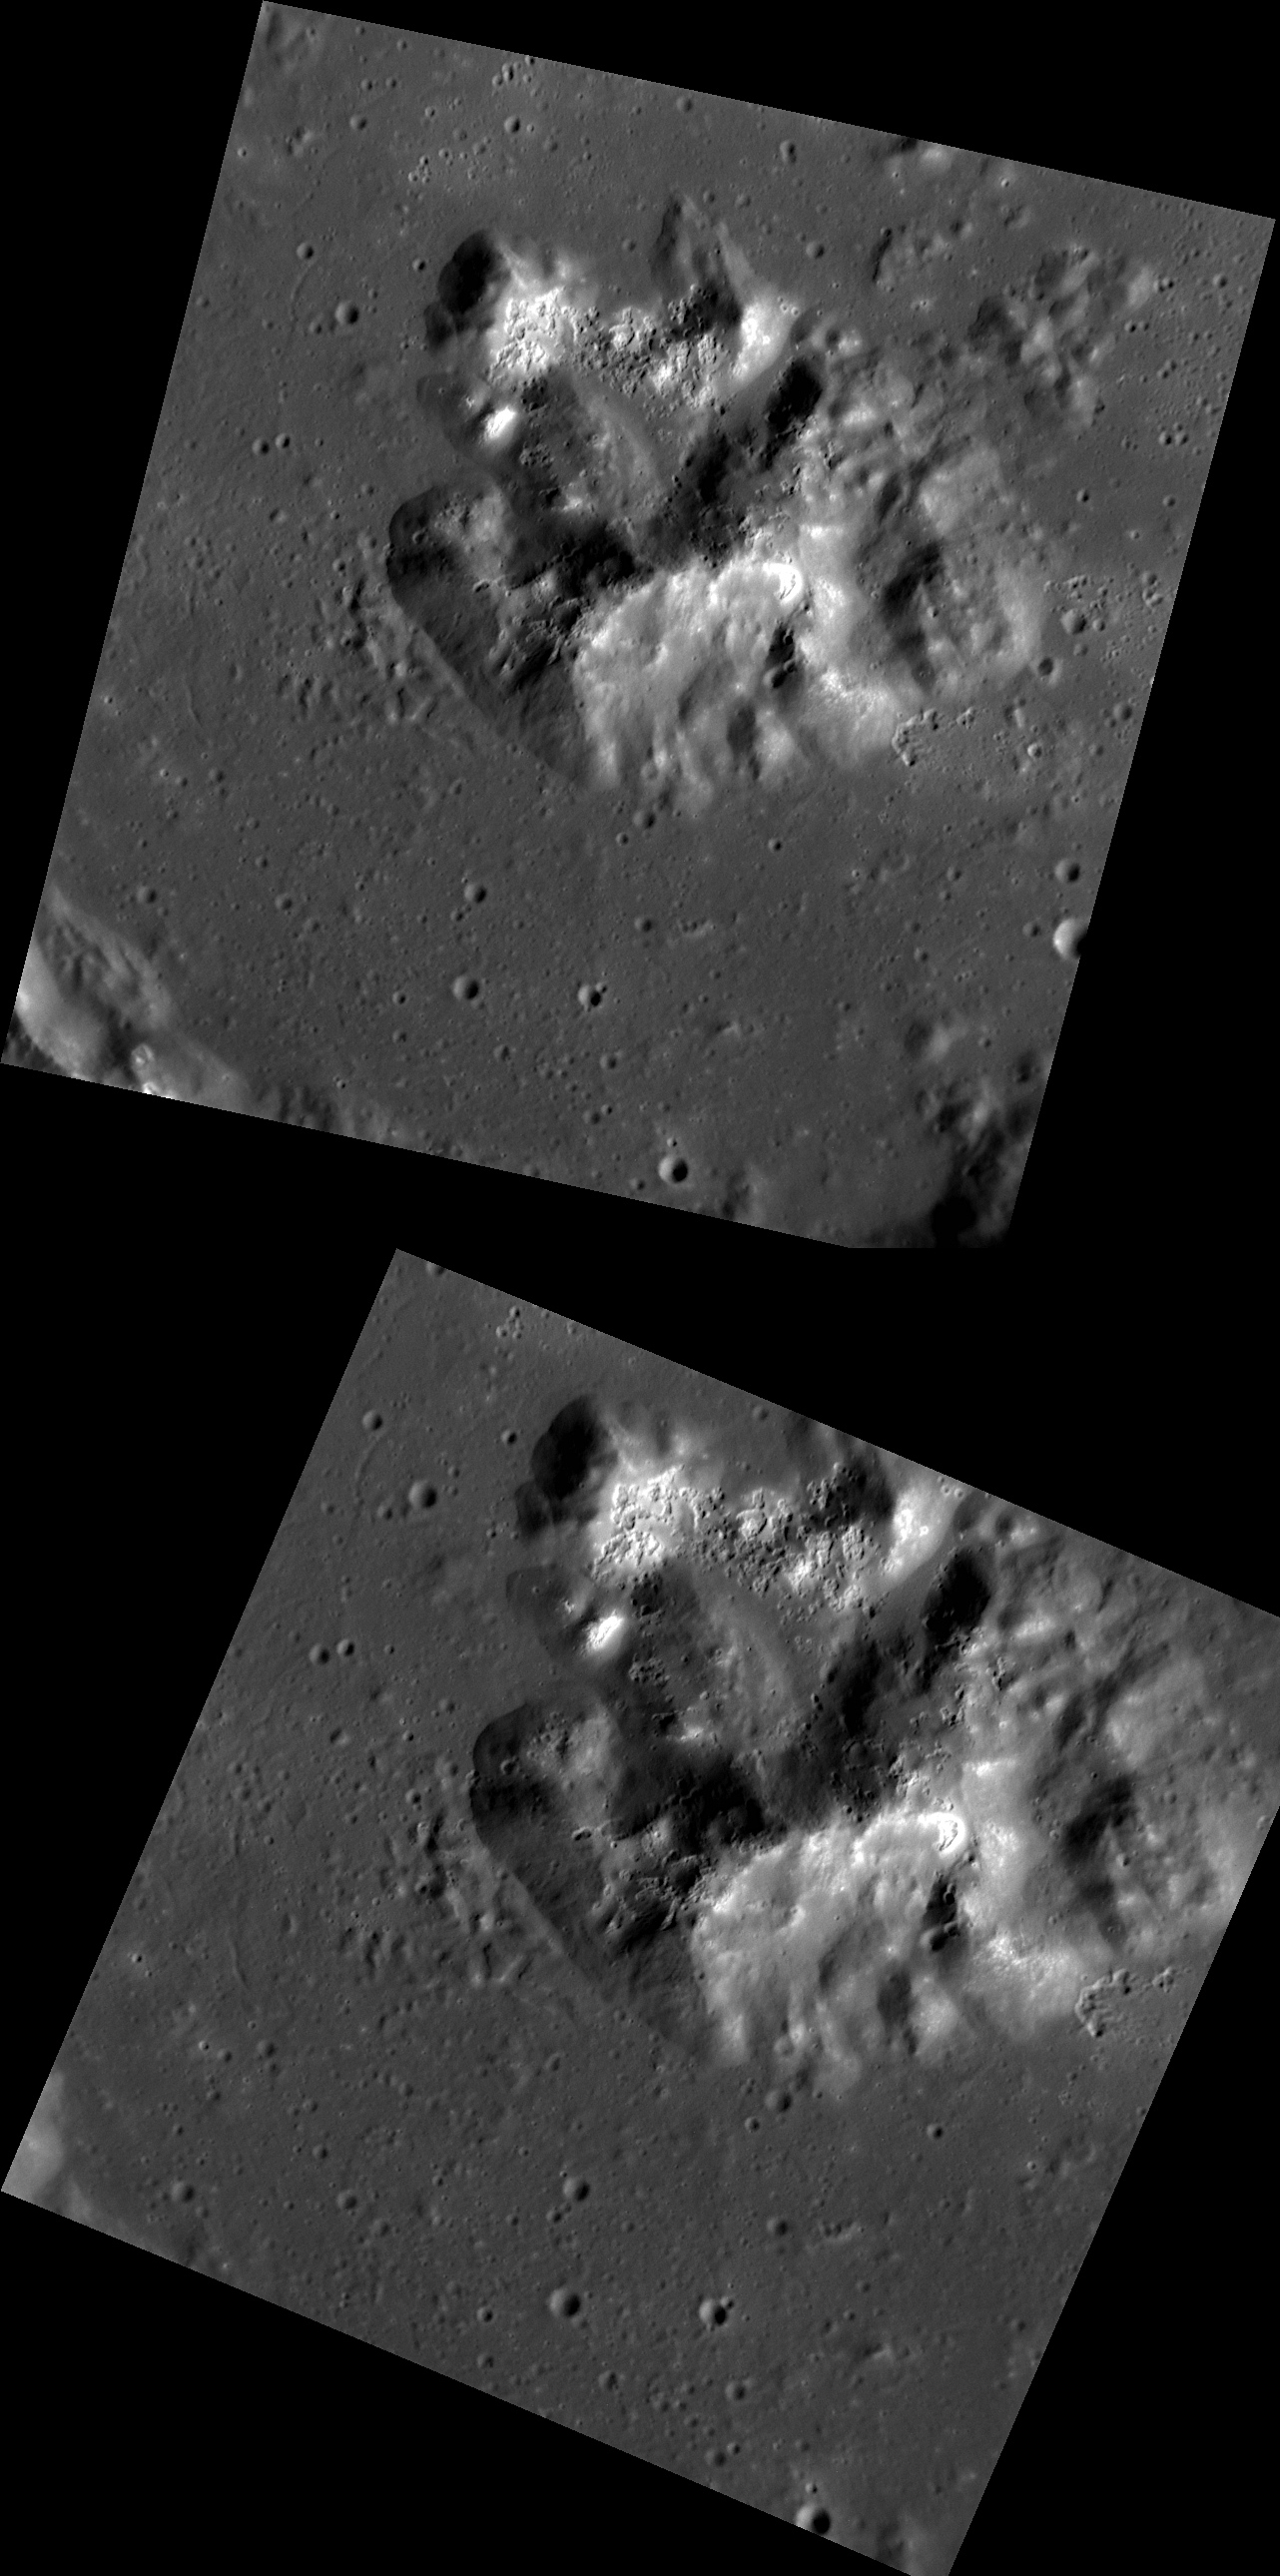

A Mountain of Hollows

These two images were taken 133 seconds apart, and both show the hollow-covered central peak structure of an unnamed 60-kilometer crater. Why take two images of the same surface just over two minutes apart? To create a stereo view. The slight differences in the viewing geometries between these two quite similar looking images enables a 3D view of the surface to be created. So find a pair of red-cyan stereo glasses (or make some at home) and then check out tomorrow’s combined 3D image.

These images were acquired as a targeted set of stereo images. Targeted stereo observations are acquired at resolutions much higher than that of the 200-meter/pixel stereo base map. These targets acquired with the NAC enable the detailed topography of Mercury’s surface to be determined for a local area of interest.

Date acquired: March 24, 2013
Image Mission Elapsed Time (MET) (since January 8, 2013): 6465097 (top), 6465230 (bottom)
Image ID: 3753557 (top), 3753558 (bottom)
Instrument: Narrow Angle Camera (NAC) of the Mercury Dual Imaging System (MDIS)
Center Latitude: 36.20°
Center Longitude: 244.2° E
Resolution: 29 (top), 24 (bottom) meters/pixel
Scale: Each image is roughly 30 kilometers (19 miles) across
Incidence Angle: 61.7° (top), 61.7° (bottom)
Emission Angle: 21.1° (top), 7.9° (bottom)
Phase Angle: 65.8° (top), 69.6° (bottom)

The MESSENGER spacecraft is the first ever to orbit the planet Mercury, and the spacecraft’s seven scientific instruments and radio science investigation are unraveling the history and evolution of the Solar System’s innermost planet. MESSENGER acquired over 150,000 images and extensive other data sets. MESSENGER is capable of continuing orbital operations until early 2015.

For information regarding the use of images, see the MESSENGER image use policy.

Credit: NASA/Johns Hopkins University Applied Physics Laboratory/Carnegie Institution of Washington